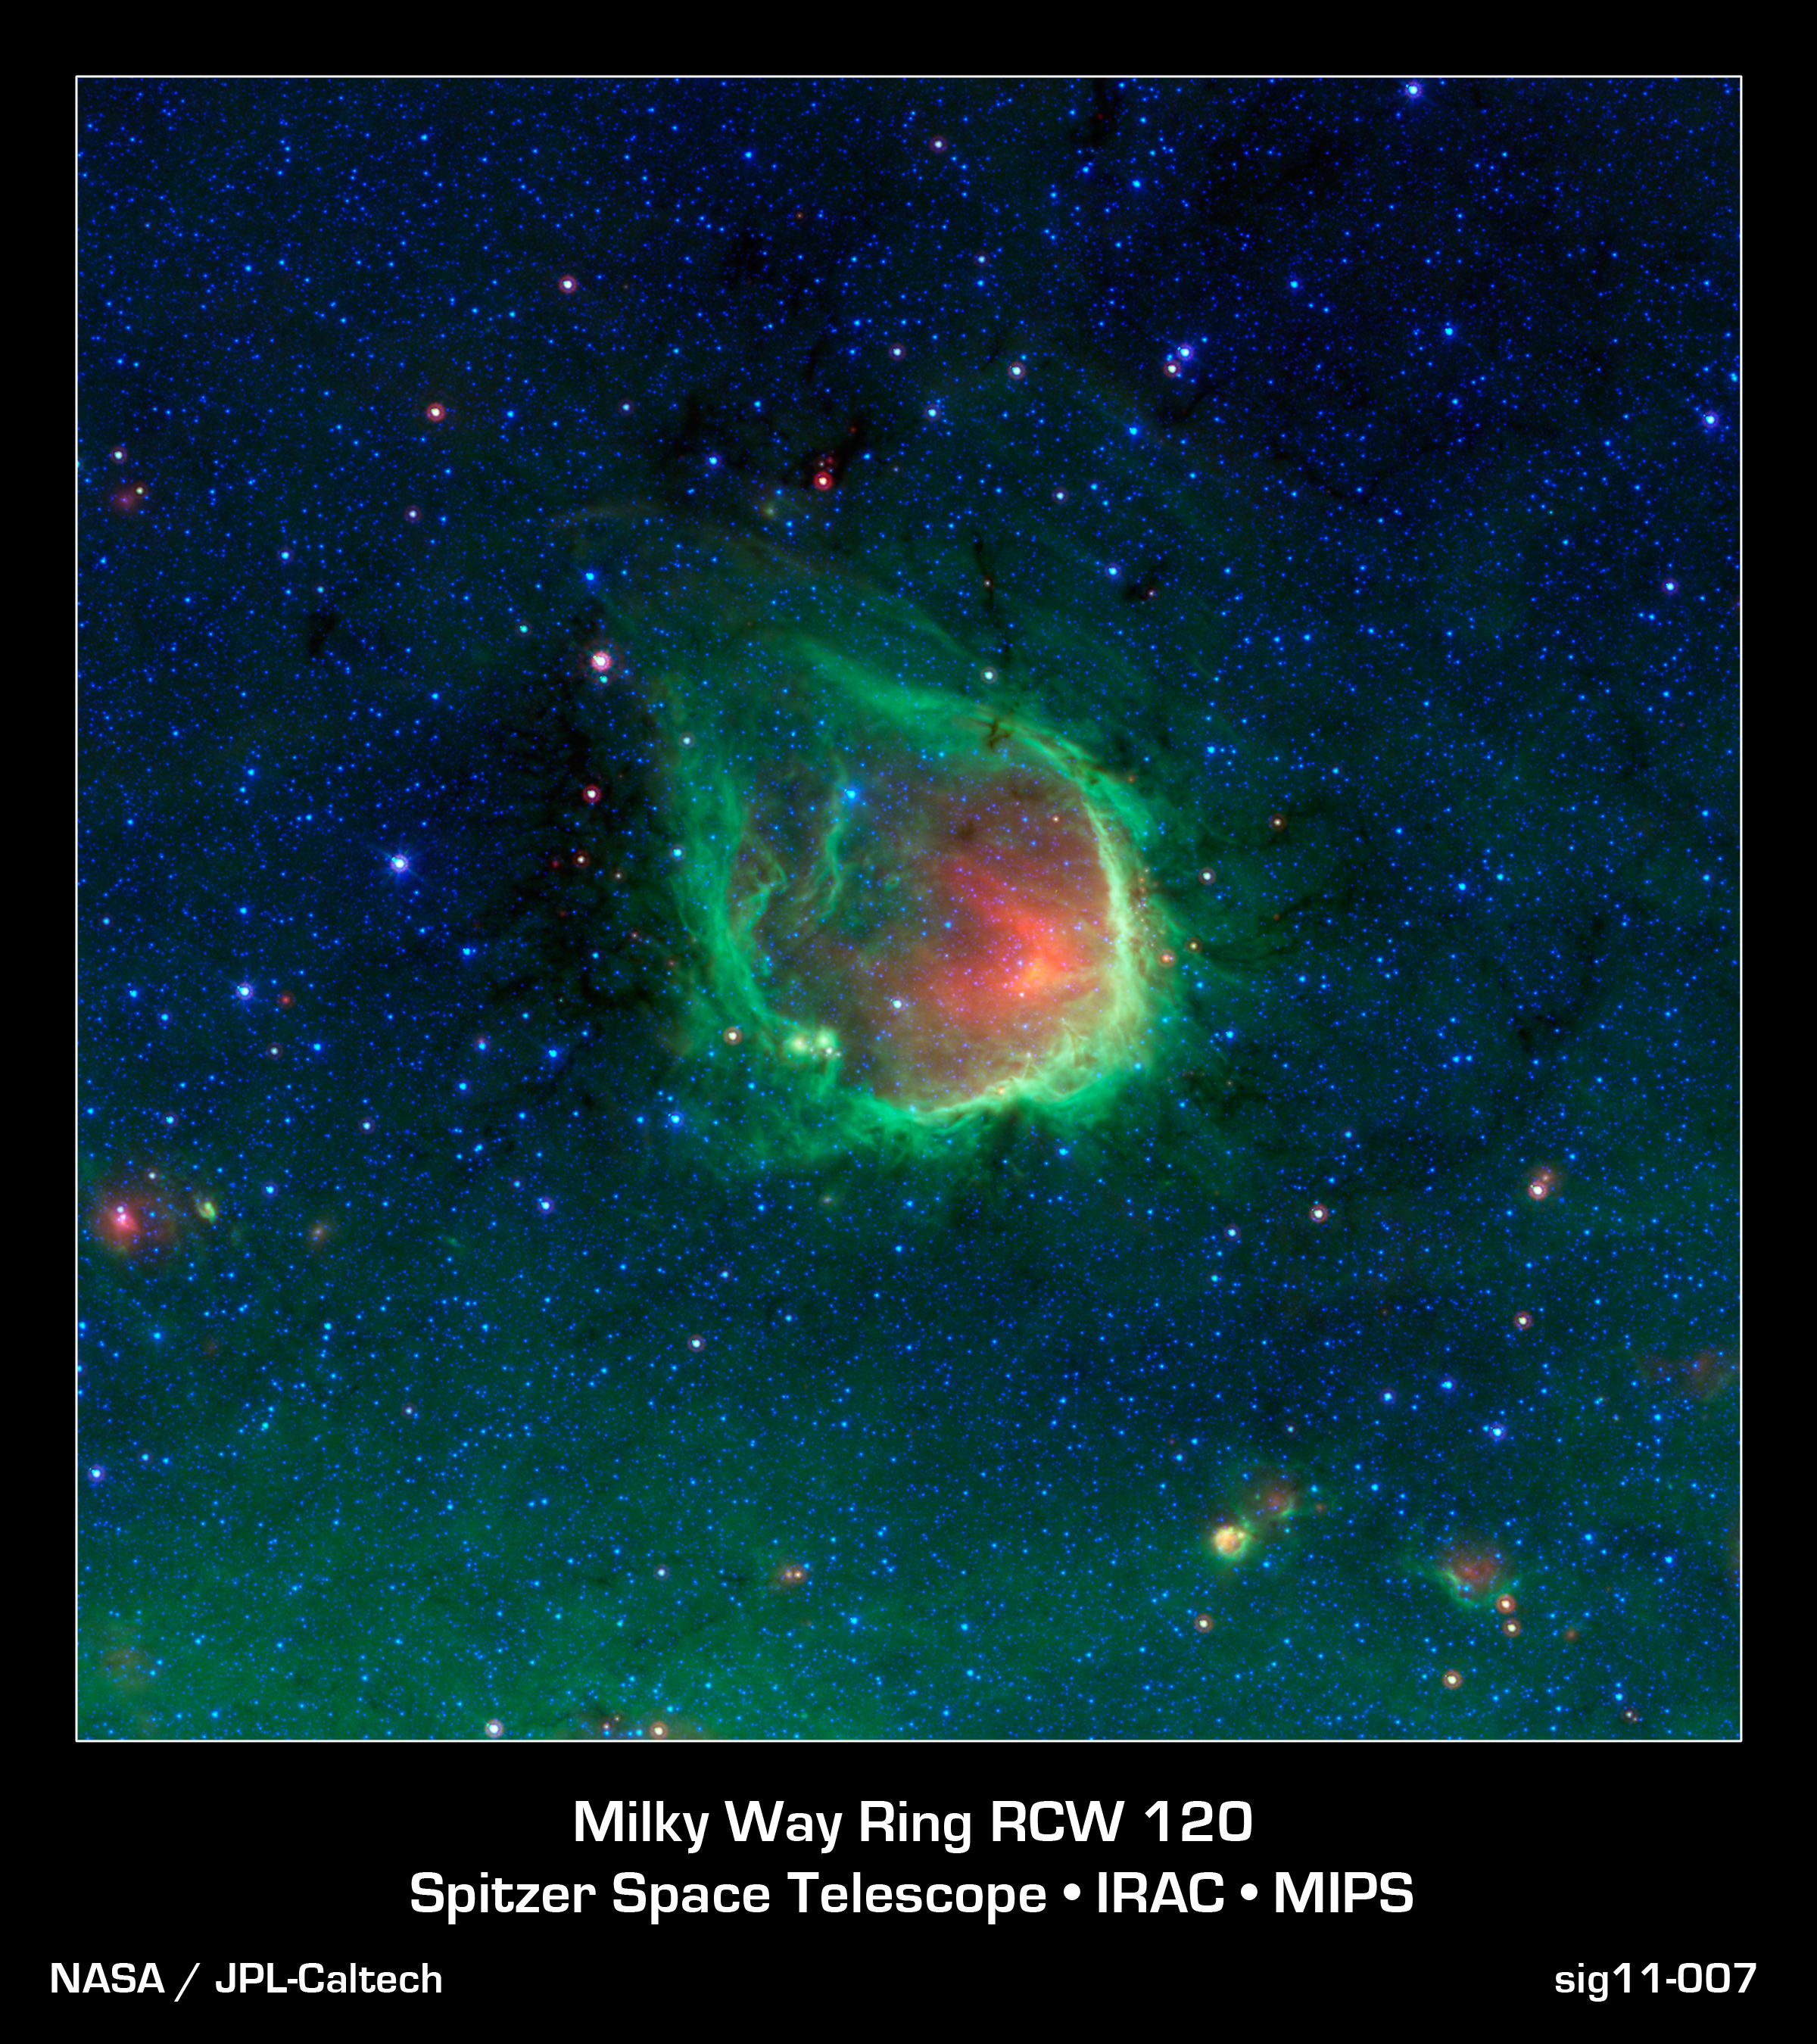

In the Blackest Night, a Green Ring Nebula

This glowing emerald nebula seen by NASA's Spitzer Space Telescope is reminiscent of the glowing ring wielded by the superhero Green Lantern. In the comic books, the diminutive Guardians of the Planet "Oa" forged his power ring, but astronomers believe rings like this are actually sculpted by the powerful light of giant "O" stars. O stars are the most massive type of star known to exist.

Named RCW 120, this region of hot gas and glowing dust can be found in the murky clouds encircled by the tail of the constellation Scorpius. The ring of dust is actually glowing in infrared colors that our eyes cannot see, but show up brightly when viewed by Spitzer's infrared detectors. At the center of this ring are a couple of giant stars whose intense ultraviolet light has carved out the bubble, though they blend in with other stars when viewed in infrared.

The green ring is where dust is being hit by winds and intense light from the massive stars. The green color represents infrared light coming from tiny dust grains called polycyclic aromatic hydrocarbons. These small grains have been destroyed inside the bubble. The red color inside the ring shows slightly larger, hotter dust grains, heated by the massive stars.

This bubble is far from unique. Just as the Guardians of "Oa" have selected many beings to serve as Green Lanterns and patrol different sectors of space, Spitzer has found that such bubbles are common and can be found around O stars throughout our Milky Way galaxy. The small objects at the lower right area of the image may themselves be similar regions seen at much greater distances across the galaxy.

Rings like this are so common in Spitzer's observations that astronomers have even enlisted the help of the public to help them find and catalog them all. Anyone interested in joining the search as a citizen scientist can visit "The Milky Way Project," part of the "Zooniverse" of public astronomy projects, at http://www.milkywayproject.org/ .

RCW 120 can be found slightly above the flat plane of our galaxy, located toward the bottom of the picture. The green haze seen here is the diffuse glow of dust from the galactic plane.

This is a three-color composite that shows infrared observations from two Spitzer instruments. Blue represents 3.6-micron light and green shows light of 8 microns, both captured by Spitzer's infrared array camera. Red is 24-micron light detected by Spitzer's multiband imaging photometer.

Credit: NASA/JPL-Caltech/GLIMPSE-MIPSGAL Teams